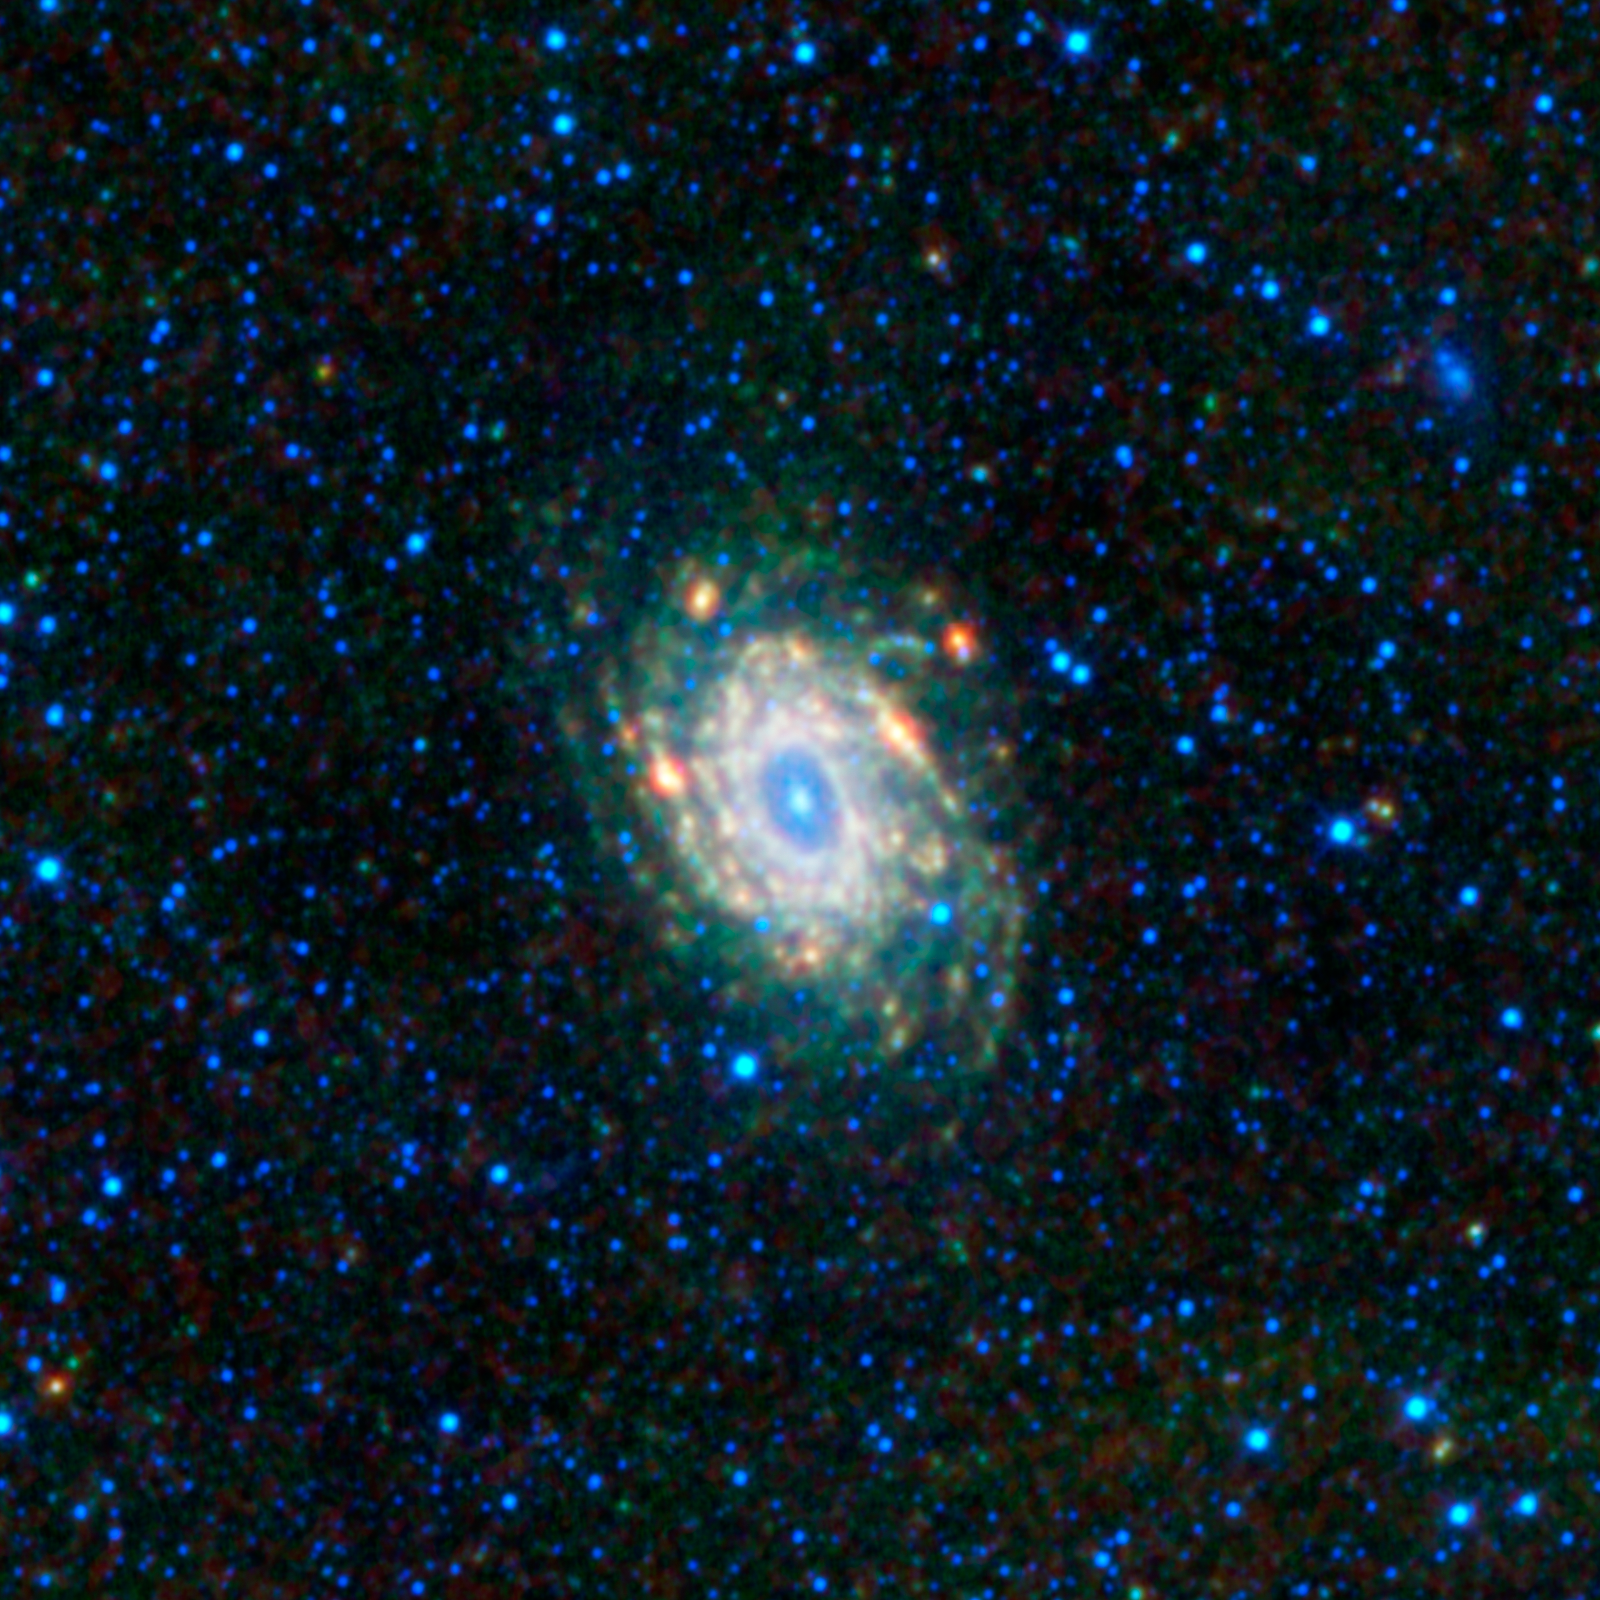

NGC 6744 — A Sibling of the Milky Way

This image of spiral galaxy NGC 6744 from NASA’s Wide-field Infrared Survey Explorer (WISE) is a mosaic of frames covering an area three full moons tall and three full moons wide (1.56 by 1.56 degrees). It is located in a constellation in the southern sky, Pavo, which is Latin for peacock.

There are relatively few large spiral galaxies in the local universe (within about 40 million light-years of our Local Group of galaxies). NGC 6744 is about 30 million light-years away and, compared to other local galaxies, is very similar to our Milky Way galaxy. In fact, if there are observers somewhere in this sibling galaxy looking back at the Milky Way, they might see a very similar image.

The galaxy’s disk is about 175,000 light-years across, which is larger than the Milky Way’s disk, making NGC 6744 kind of like the Milky Way’s big brother. It has an elongated, or barred, core and distinct spiral arms. The spiral arms of the disk are the sites of star formation within the galaxy and are very dusty. Dust and star formation go together hand-in-hand. Dust in star-forming regions is relatively warm (temperatures of hundreds of Kelvins) and shows up as green and red in this infrared image from WISE. Throughout the disk and core are many, many older generations of stars whose temperatures are in the thousands of Kelvins. These stars are color-coded blue and cyan in this image.

This image was made from observations by all four infrared detectors aboard WISE. Blue and cyan represent infrared light at wavelengths of 3.4 and 4.6 microns, which is primarily light from stars. Green and red represent light at 12 and 22 microns, which is primarily emission from warm dust.

WISE is an all-sky survey, snapping pictures of the whole sky, including everything from asteroids to stars to powerful, distant galaxies.

JPL manages WISE for NASA’s Science Mission Directorate, Washington. The principal investigator, Edward Wright, is at UCLA. The mission was competitively selected under NASA’s Explorers Program managed by the Goddard Space Flight Center, Greenbelt, Md. The science instrument was built by the Space Dynamics Laboratory, Logan, Utah, and the spacecraft was built by Ball Aerospace & Technologies Corp., Boulder, Colo. Science operations and data processing take place at the Infrared Processing and Analysis Center at the California Institute of Technology in Pasadena. Caltech manages JPL for NASA.

Credit: NASA/JPL-Caltech/UCLA